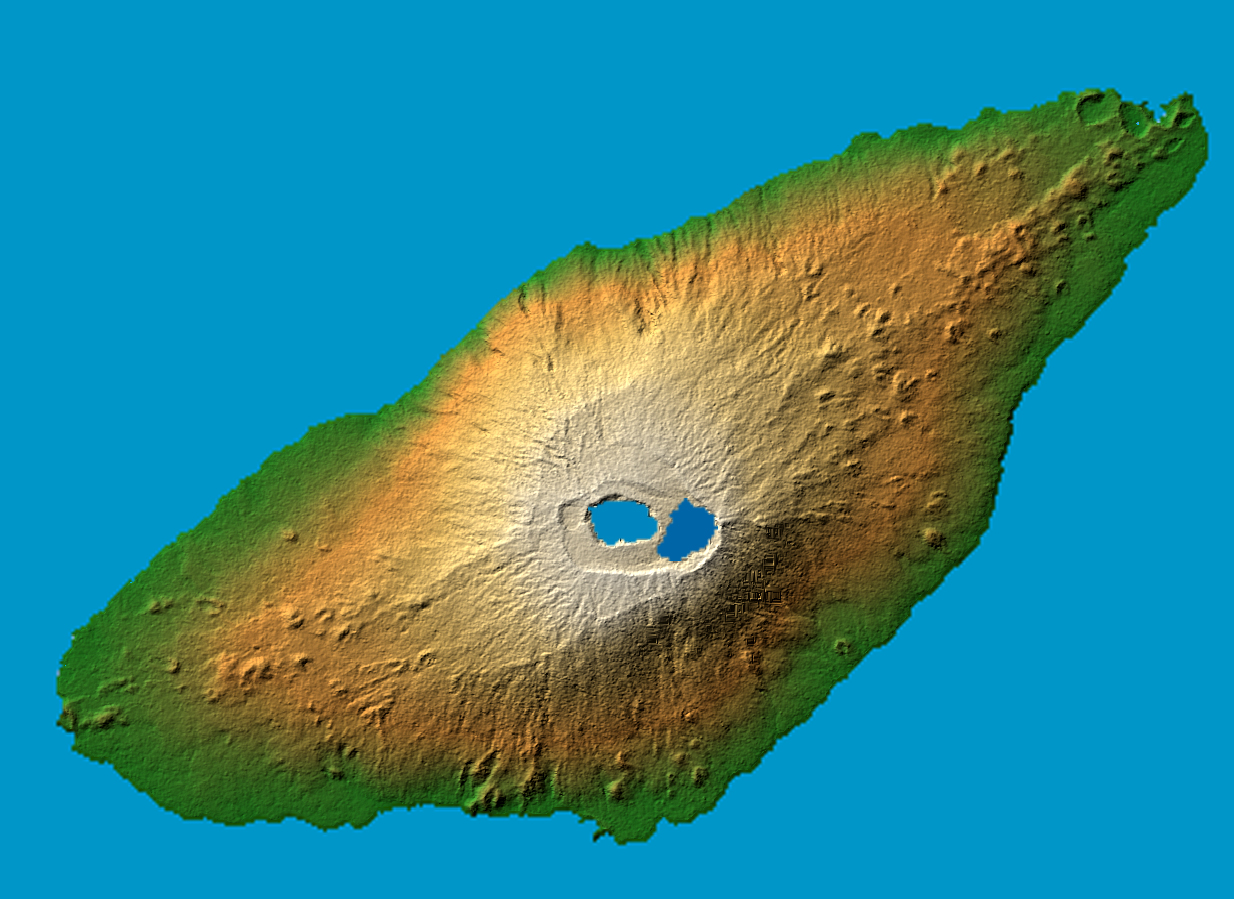

Ambae Island, Vanuatu (South Pacific)

The recently active volcano Mt. Manaro is the dominant feature in this shaded relief image of Ambae Island, part of the Vanuatu archipelago located 1400 miles northeast of Sydney, Australia. About 5000 inhabitants, half the island’s population, were evacuated in early December from the path of a possible lahar, or mud flow, when the volcano started spewing clouds of steam and toxic gases 10,000 feet into the atmosphere.

Last active in 1996, the 1496 meter (4908 ft.) high Hawaiian-style basaltic shield volcano features two lakes within its summit caldera, or crater. The ash and gas plume is actually emerging from a vent at the center of Lake Voui (at left), which was formed approximately 425 years ago after an explosive eruption.

Two visualization methods were combined to produce the image: shading and color coding of topographic height. The shade image was derived by computing topographic slope in the northwest-southeast direction, so that northwest slopes appear bright and southeast slopes appear dark. Color coding is directly related to topographic height, with green at the lower elevations, rising through yellow and tan, to white at the highest elevations.

Elevation data used in this image were acquired by the Shuttle Radar Topography Mission aboard the Space Shuttle Endeavour, launched on Feb. 11, 2000. SRTM used the same radar instrument that comprised the Spaceborne Imaging Radar-C/X-Band Synthetic Aperture Radar (SIR-C/X-SAR) that flew twice on the Space Shuttle Endeavour in 1994. SRTM was designed to collect 3-D measurements of the Earth’s surface. To collect the 3-D data, engineers added a 60-meter (approximately 200-foot) mast, installed additional C-band and X-band antennas, and improved tracking and navigation devices. The mission is a cooperative project between NASA, the National Geospatial-Intelligence Agency (NGA) of the U.S. Department of Defense and the German and Italian space agencies. It is managed by NASA’s Jet Propulsion Laboratory, Pasadena, Calif., for NASA’s Earth Science Enterprise,Washington, D.C.

Location: 15.4 degree south latitude, 167.9 degrees east longitude
Orientation: North toward the top, Mercator projection
Size: 36.8 by 27.8 kilometers (22.9 by 17.3 miles)
Image Data: shaded and colored SRTM elevation model
Date Acquired: February 2000

Credit: NASA/JPL/NGA